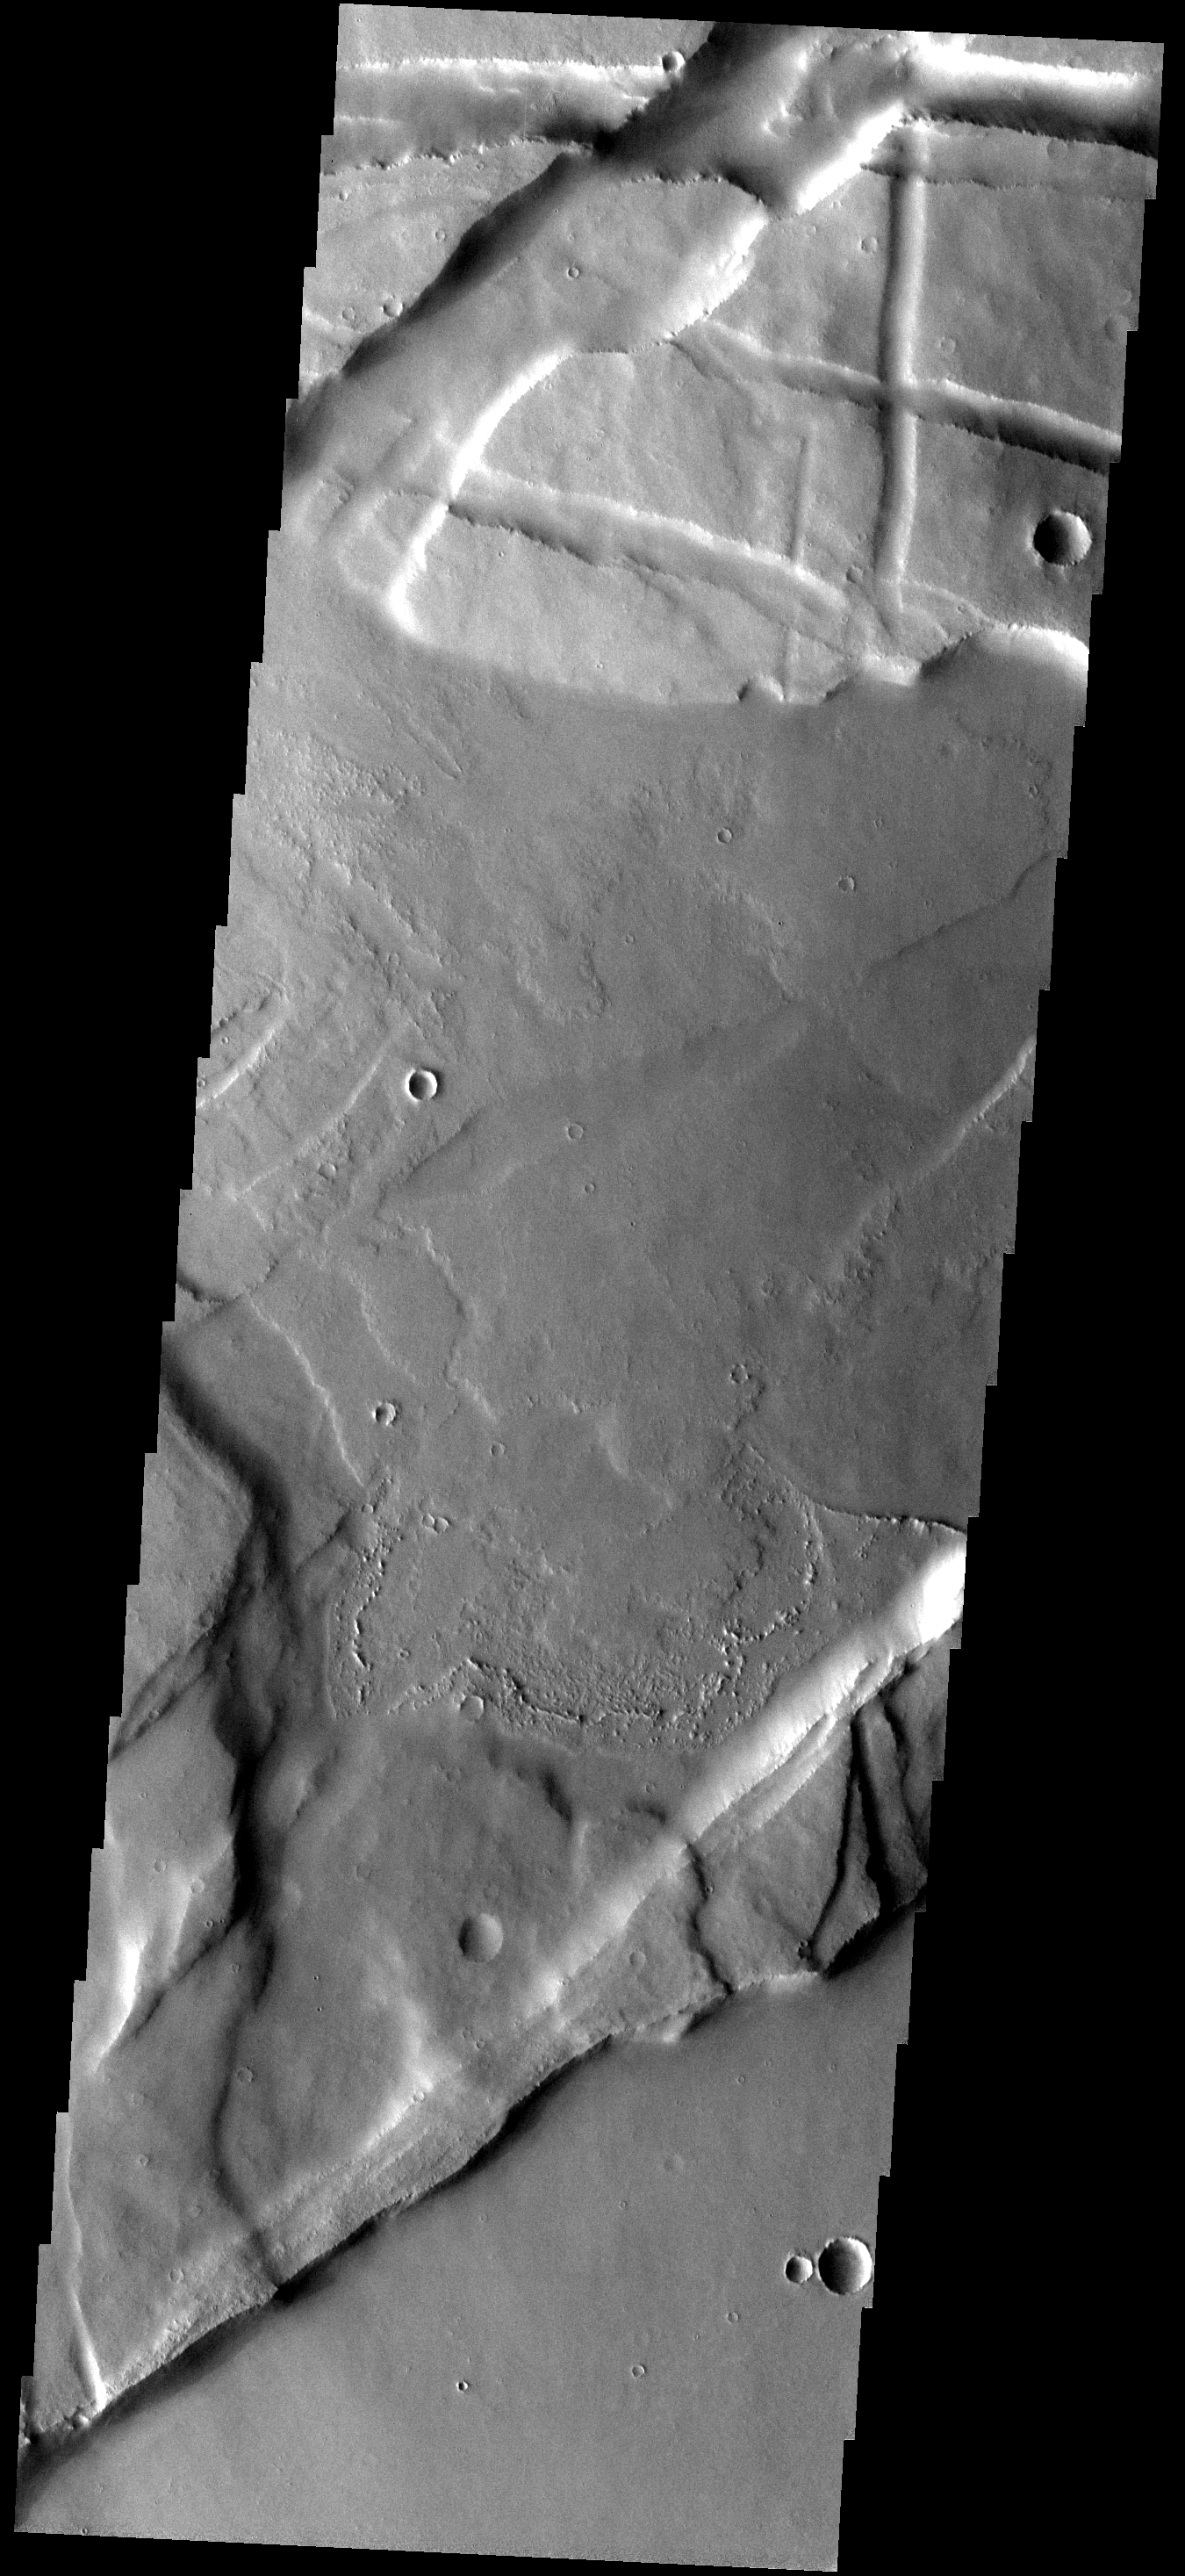

Which Came First?

The highstanding material in this image are old, fractured lava flows. The fracturing created the maze-like western part of Valles Marineris called Noctis Labyrinthus. Younger lava flows from the Tharsis volcanos have filled the low areas.

Image information: VIS instrument. Latitude -8.0N, Longitude 250.4E. 17 meter/pixel resolution.

Please see the THEMIS Data Citation Note for details on crediting THEMIS images.

Note: this THEMIS visual image has not been radiometrically nor geometrically calibrated for this preliminary release. An empirical correction has been performed to remove instrumental effects. A linear shift has been applied in the cross-track and down-track direction to approximate spacecraft and planetary motion. Fully calibrated and geometrically projected images will be released through the Planetary Data System in accordance with Project policies at a later time.

NASA’s Jet Propulsion Laboratory manages the 2001 Mars Odyssey mission for NASA’s Office of Space Science, Washington, D.C. The Thermal Emission Imaging System (THEMIS) was developed by Arizona State University, Tempe, in collaboration with Raytheon Santa Barbara Remote Sensing. The THEMIS investigation is led by Dr. Philip Christensen at Arizona State University. Lockheed Martin Astronautics, Denver, is the prime contractor for the Odyssey project, and developed and built the orbiter. Mission operations are conducted jointly from Lockheed Martin and from JPL, a division of the California Institute of Technology in Pasadena.

Credit: NASA/JPL/ASU